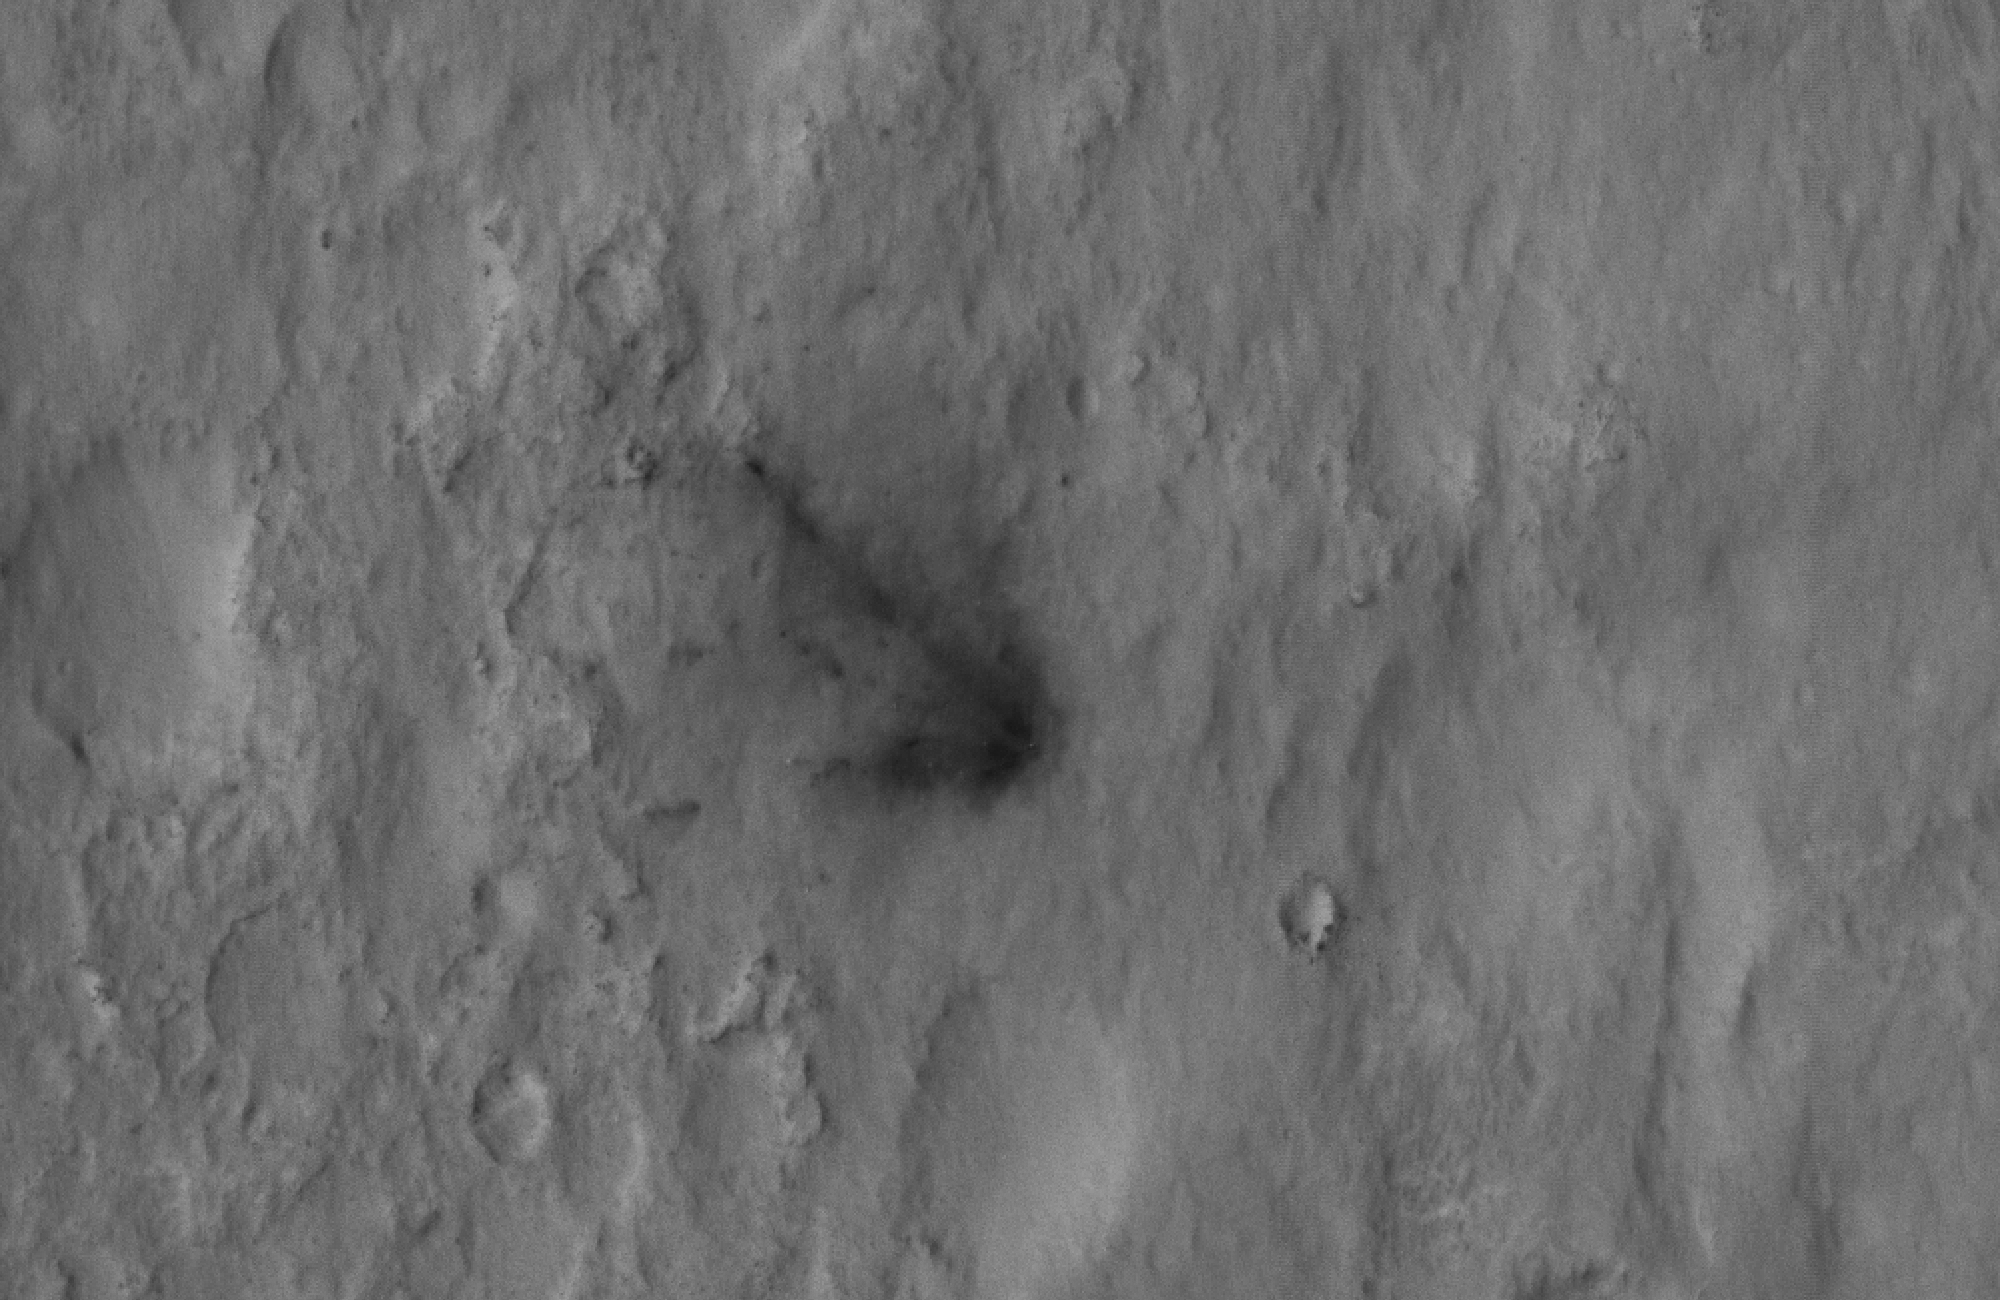

Signs of the Sky Crane’s Impact

This close-up view shows darkened radial jets caused by the impact of Curiosity’s sky crane, which helped deliver the rover to the surface of Mars. The image was captured by the High-Resolution Imaging Science Experiment (HiRISE) camera on NASA’s Mars Reconnaissance Orbiter about 24 hours after landing.

The radial jets from the impact are much like those from asteroids that hit the planetary surface at oblique angles. In fact, these scour marks make an arrow pointing to Curiosity. As the sky crane hit the surface, bright dust was kicked up, exposing darker material underneath.

This image was acquired from a special 41-degree roll of MRO, larger than the normal 30-degree limit. It rolled towards the west and towards the sun, which increases visible scattering by atmospheric dust as well as the amount of atmosphere the orbiter has to look through, thereby reducing the contrast of surface features. Future images will show the hardware in greater detail. Our view is tilted about 45 degrees from the surface (more than the 41-degree roll due to planetary curvature), like a view out of an airplane window. Tilt the images 90 degrees clockwise to see the surface better from this perspective. The views are primarily of the shadowed side of the rover and other objects.

The image scale is 39 centimeters (15.3 inches) per pixel.

Complete HiRISE image products are available at: http://uahirise.org/releases/msl-descent.php.

HiRISE is one of six instruments on NASA’s Mars Reconnaissance Orbiter. The University of Arizona, Tucson, operates the orbiter’s HiRISE camera, which was built by Ball Aerospace & Technologies Corp., Boulder, Colo. NASA’s Jet Propulsion Laboratory, a division of the California Institute of Technology in Pasadena, manages the Mars Reconnaissance Orbiter Project for NASA’s Science Mission Directorate, Washington. Lockheed Martin Space Systems, Denver, built the spacecraft.

Credit: NASA/JPL-Caltech/Univ. of Arizona